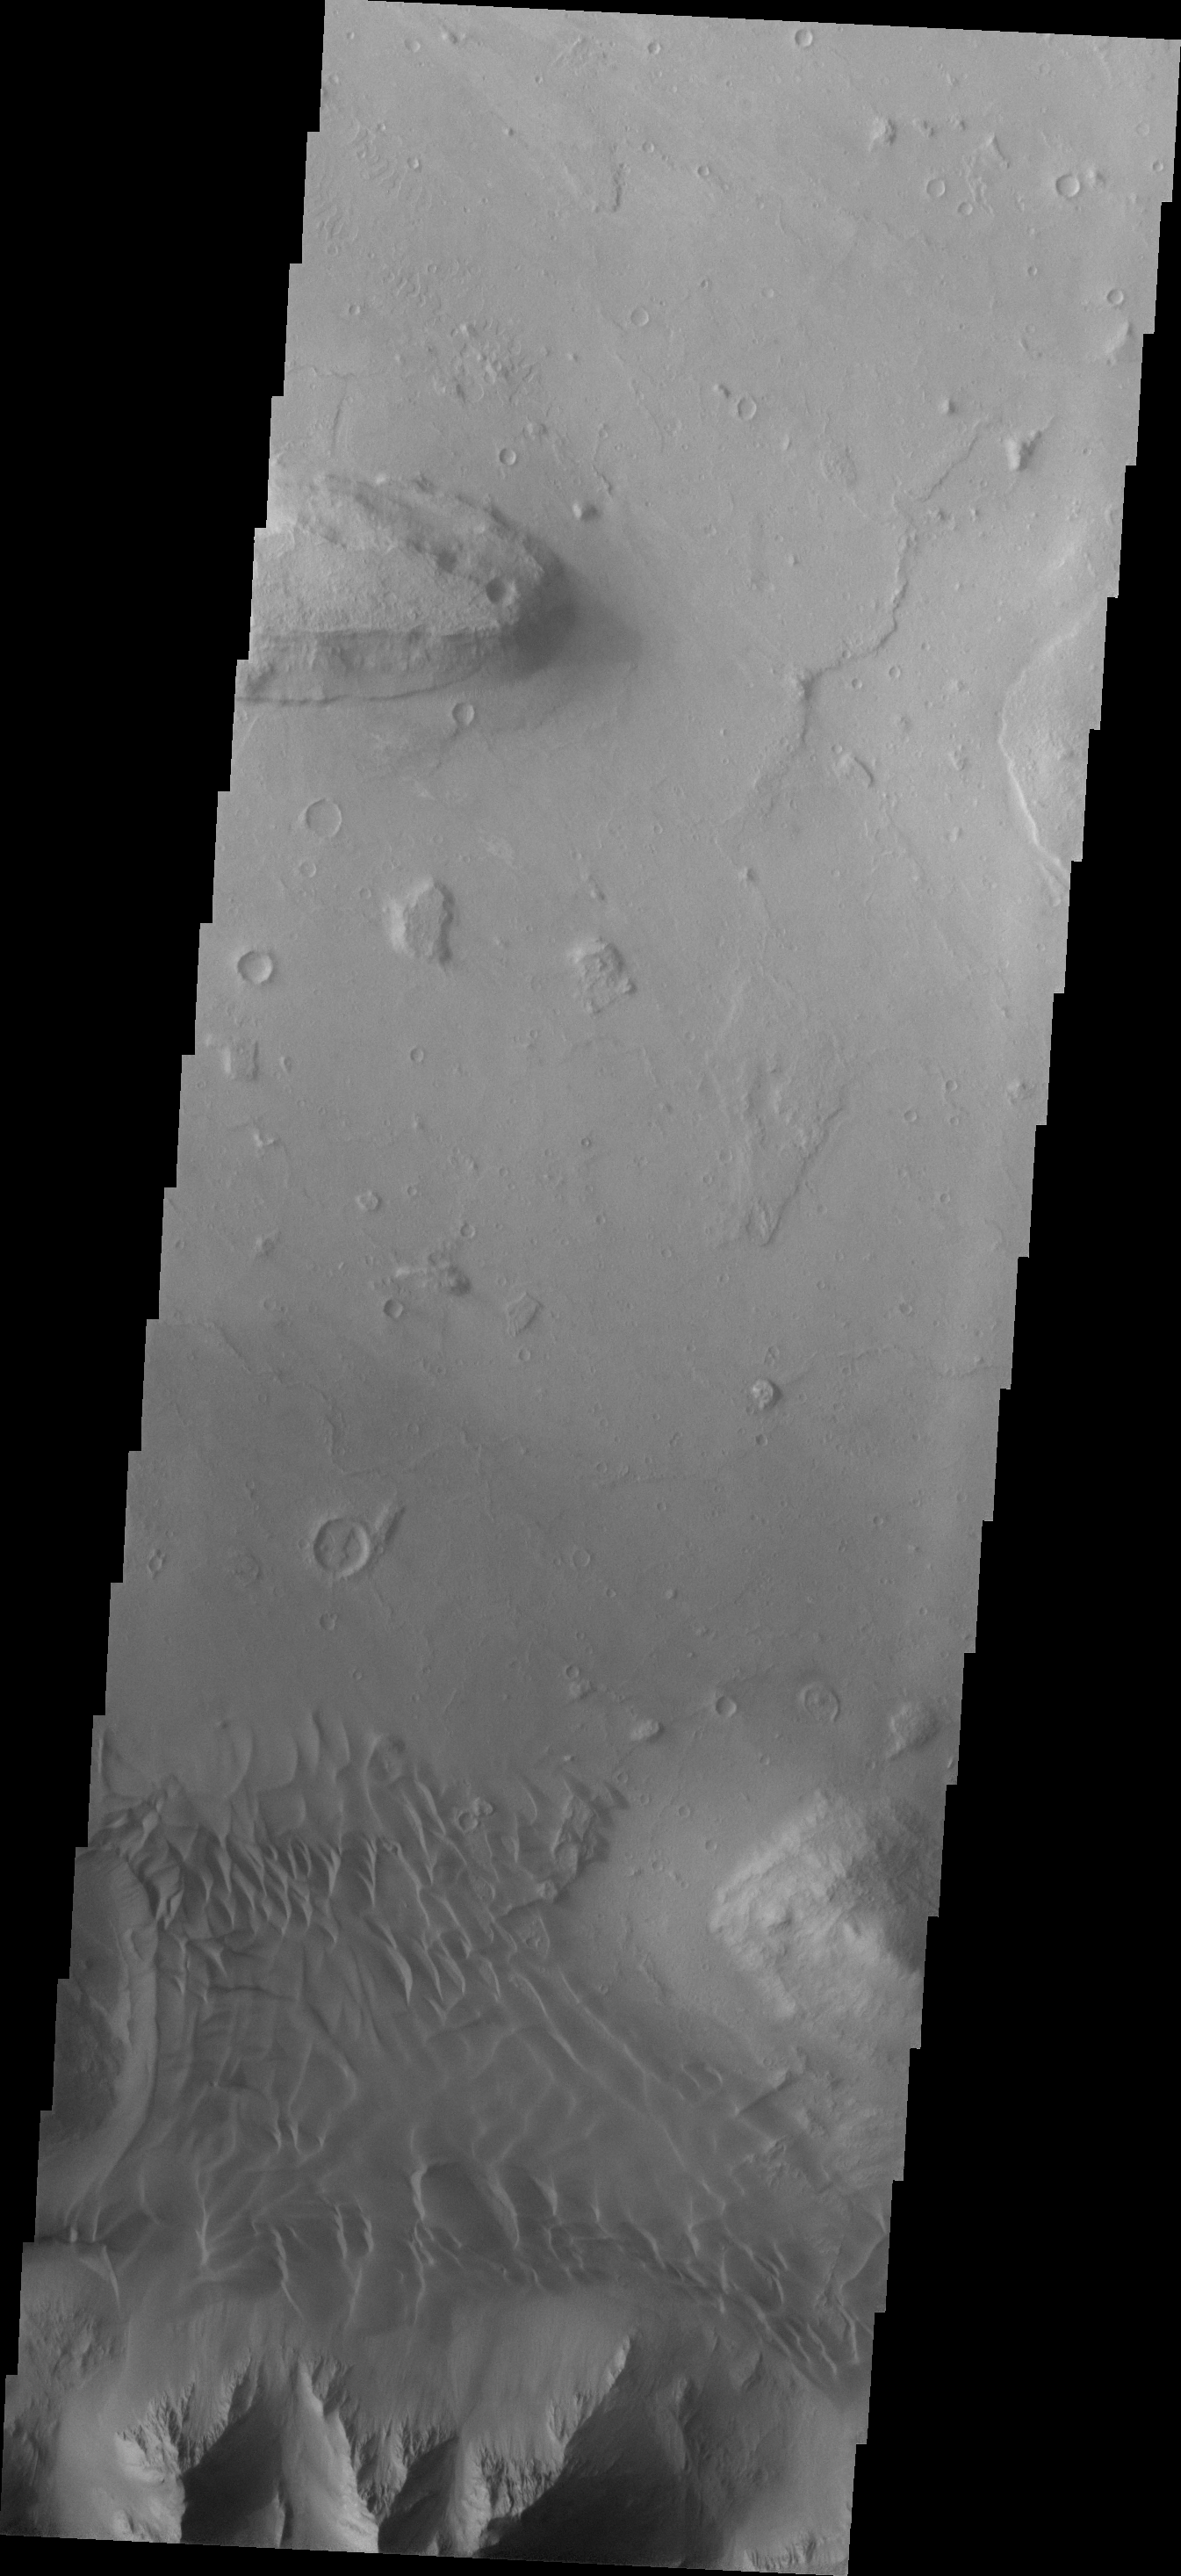

Investigating Mars: Coprates Chasma

Coprates Chasma is one of the numerous canyons that make up Valles Marineris. The chasma stretches for 960 km (600 miles) from Melas Chasma to the west and Capri Chasma to the east. Landslide deposits, layered materials and sand dunes cover a large portion of the chasma floor. This image is located in eastern Coprates Chasma. The image shows a relatively smooth floor, with a group of sand dune forms located against the wall of the chasma (bottom of image).

The Odyssey spacecraft has spent over 15 years in orbit around Mars, circling the planet more than 69000 times. It holds the record for longest working spacecraft at Mars. THEMIS, the IR/VIS camera system, has collected data for the entire mission and provides images covering all seasons and lighting conditions. Over the years many features of interest have received repeated imaging, building up a suite of images covering the entire feature. From the deepest chasma to the tallest volcano, individual dunes inside craters and dune fields that encircle the north pole, channels carved by water and lava, and a variety of other feature, THEMIS has imaged them all. For the next several months the image of the day will focus on the Tharsis volcanoes, the various chasmata of Valles Marineris, and the major dunes fields. We hope you enjoy these images!

Credit: NASA/JPL-Caltech/ASU